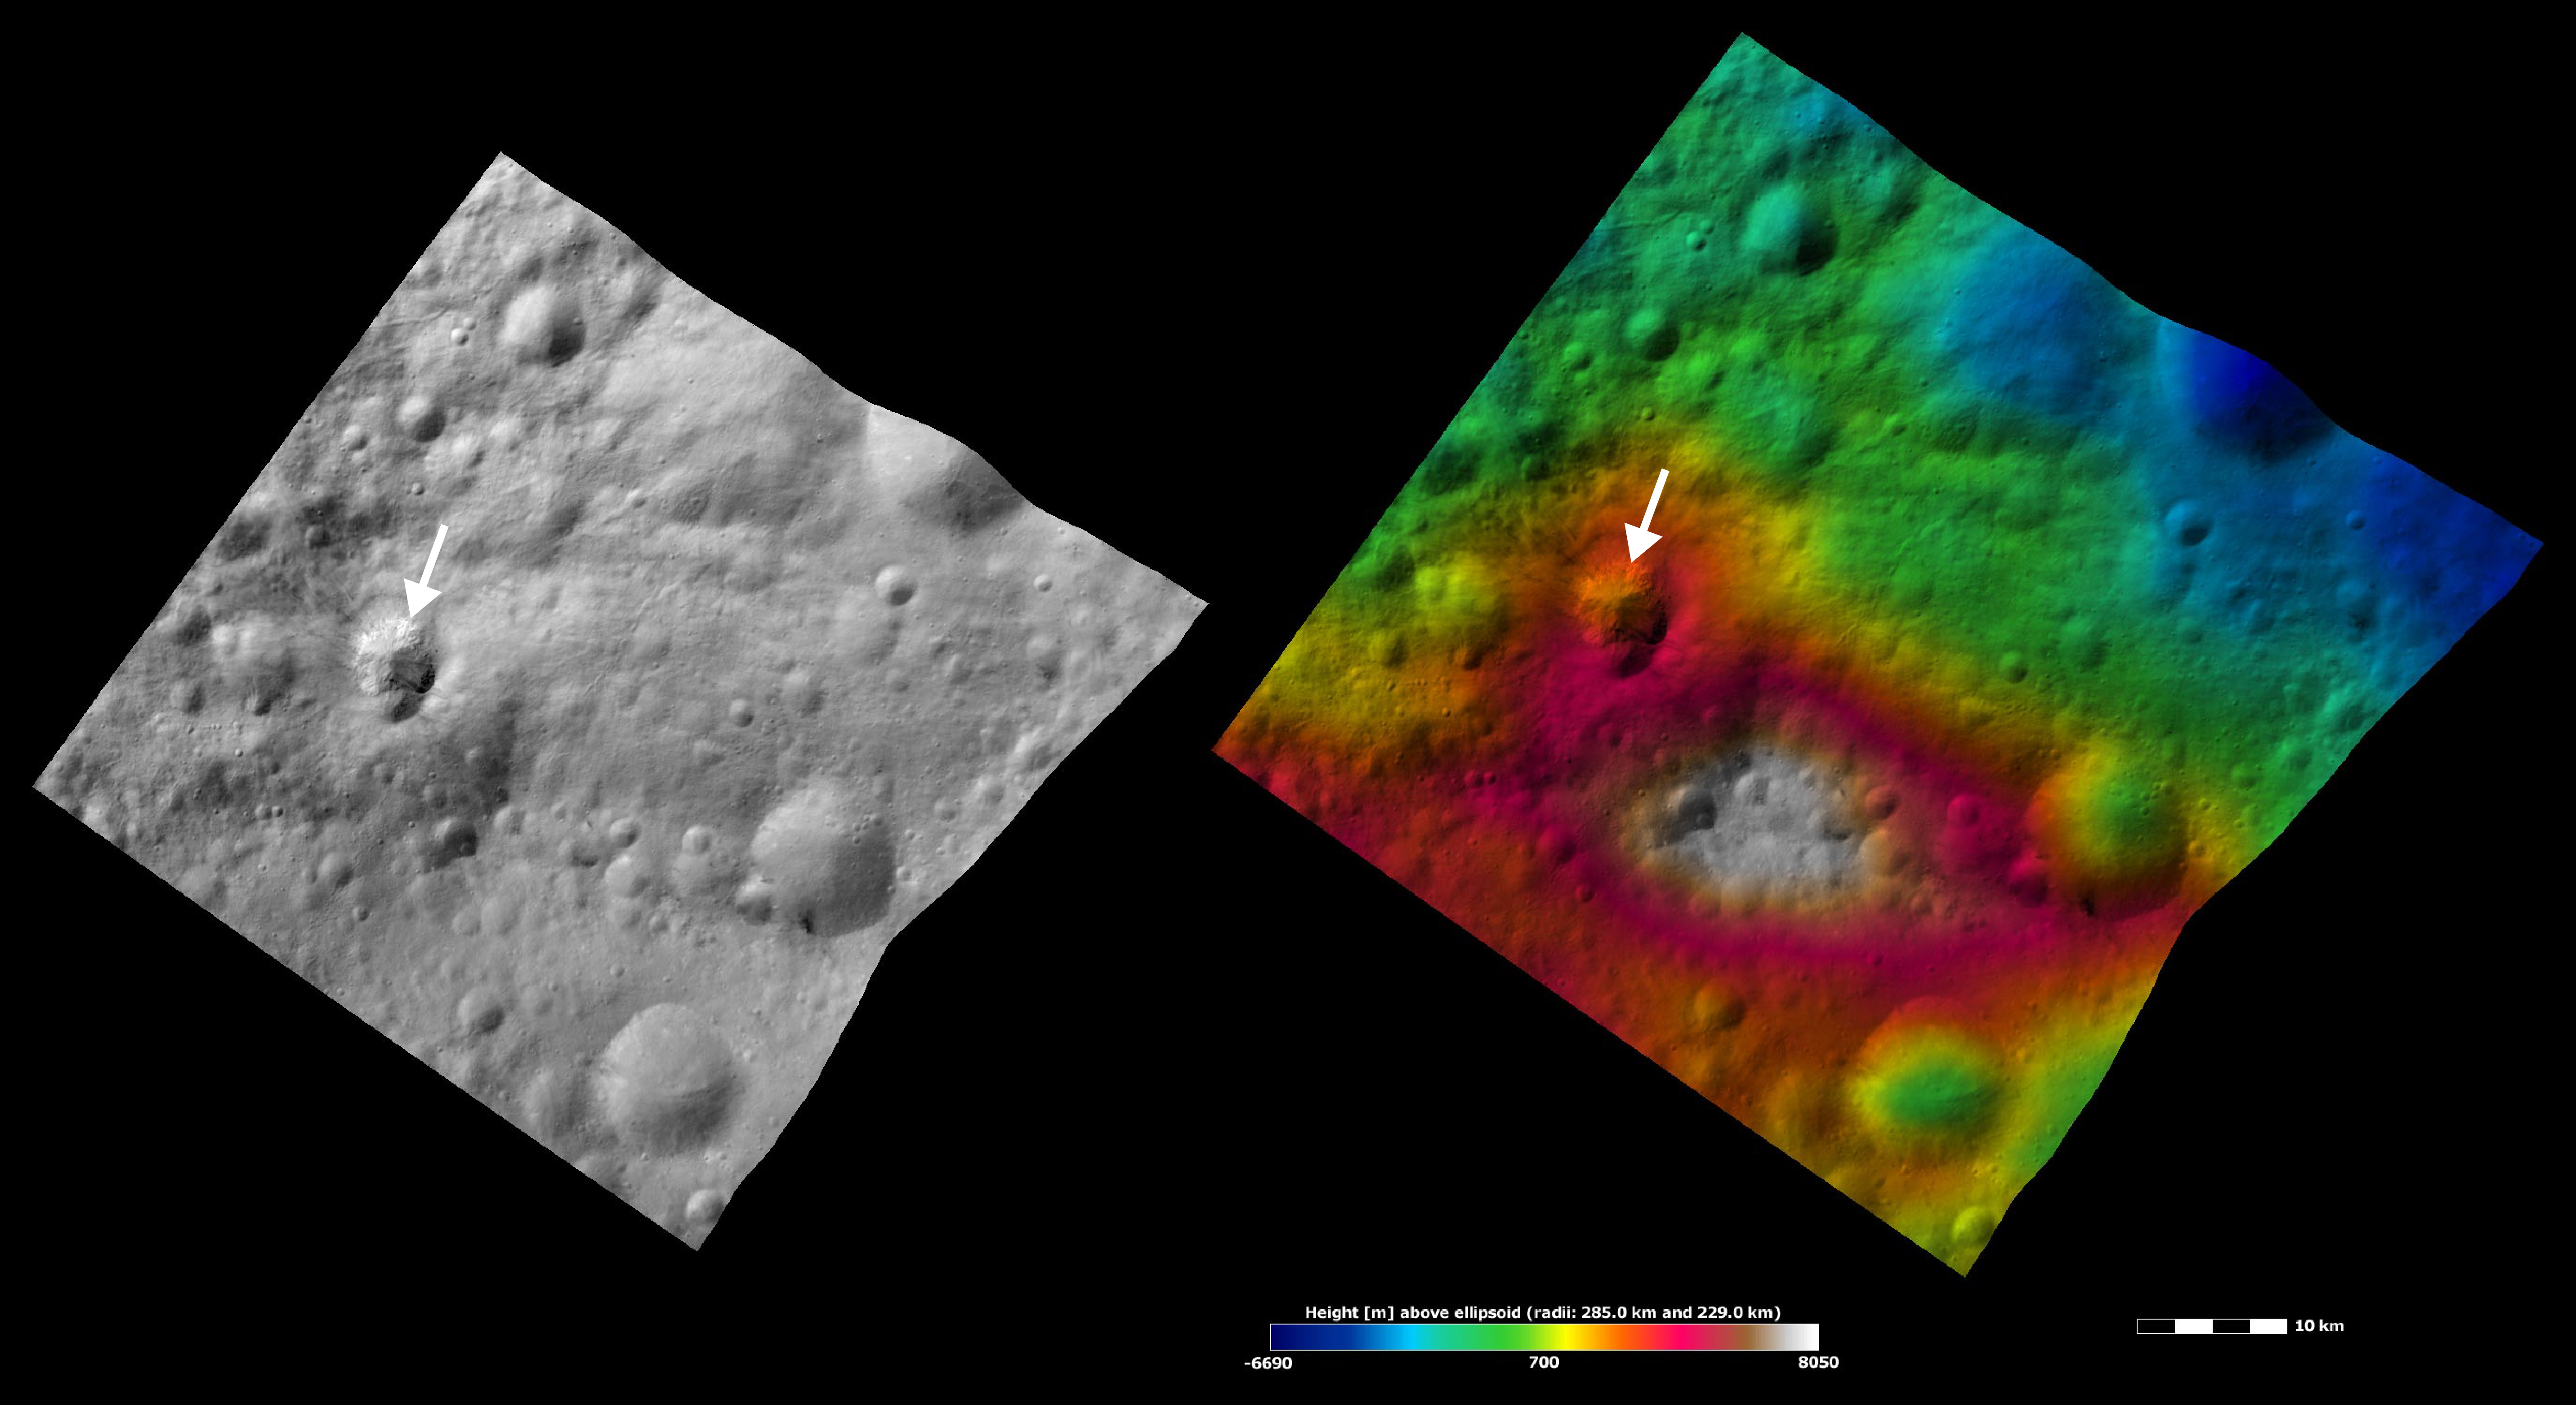

Apparent Brightness and Topography Images of Teia Crater

The left-hand image is a Dawn FC (framing camera) image, which shows the apparent brightness of Vesta’s surface. The right-hand image is based on this apparent brightness image, which has had a color-coded height representation of the topography overlain onto it. The topography is calculated from a set of images that were observed from different viewing directions, which allows stereo reconstruction. The various colors correspond to the height of the area. The white and red areas in the topography image are the highest areas and the blue areas are the lowest areas. Teia crater (indicated by the white arrows) is in the left side of the image and is roughly 7 kilometers (4 miles) in diameter. The shape of Teia’s rim resembles that of a heart, which is upside down in this image. Slumping of material possibly caused this unusual shape. The bright part of Teia is a slump of material covered by boulders. The bottom rim of Teia covers an older, more degraded, crater and streaks originate from many sides of Teia. The topography image shows that Teia crater hit the bottom part of a hill, which is colored white and red.

These images are located in Vesta’s Numisia quadrangle, a few degrees below Vesta’s equator. NASA’s Dawn spacecraft obtained the apparent brightness image with its framing camera on Oct. 12, 2011. This image was taken through the camera’s clear filter. The distance to the surface of Vesta is 700 kilometers (435 miles) and the image has a resolution of about 70 meters (230 feet) per pixel. This image was acquired during the HAMO (high-altitude mapping orbit) phase of the mission. These images are lambert-azimuthal map projected.

The Dawn mission to Vesta and Ceres is managed by NASA’s Jet Propulsion Laboratory, a division of the California Institute of Technology in Pasadena, for NASA’s Science Mission Directorate, Washington D.C. UCLA is responsible for overall Dawn mission science. The Dawn framing cameras have been developed and built under the leadership of the Max Planck Institute for Solar System Research, Katlenburg-Lindau, Germany, with significant contributions by DLR German Aerospace Center, Institute of Planetary Research, Berlin, and in coordination with the Institute of Computer and Communication Network Engineering, Braunschweig. The framing camera project is funded by the Max Planck Society, DLR, and NASA/JPL.

Credit: NASA/JPL-Caltech/UCLA/MPS/DLR/IDA